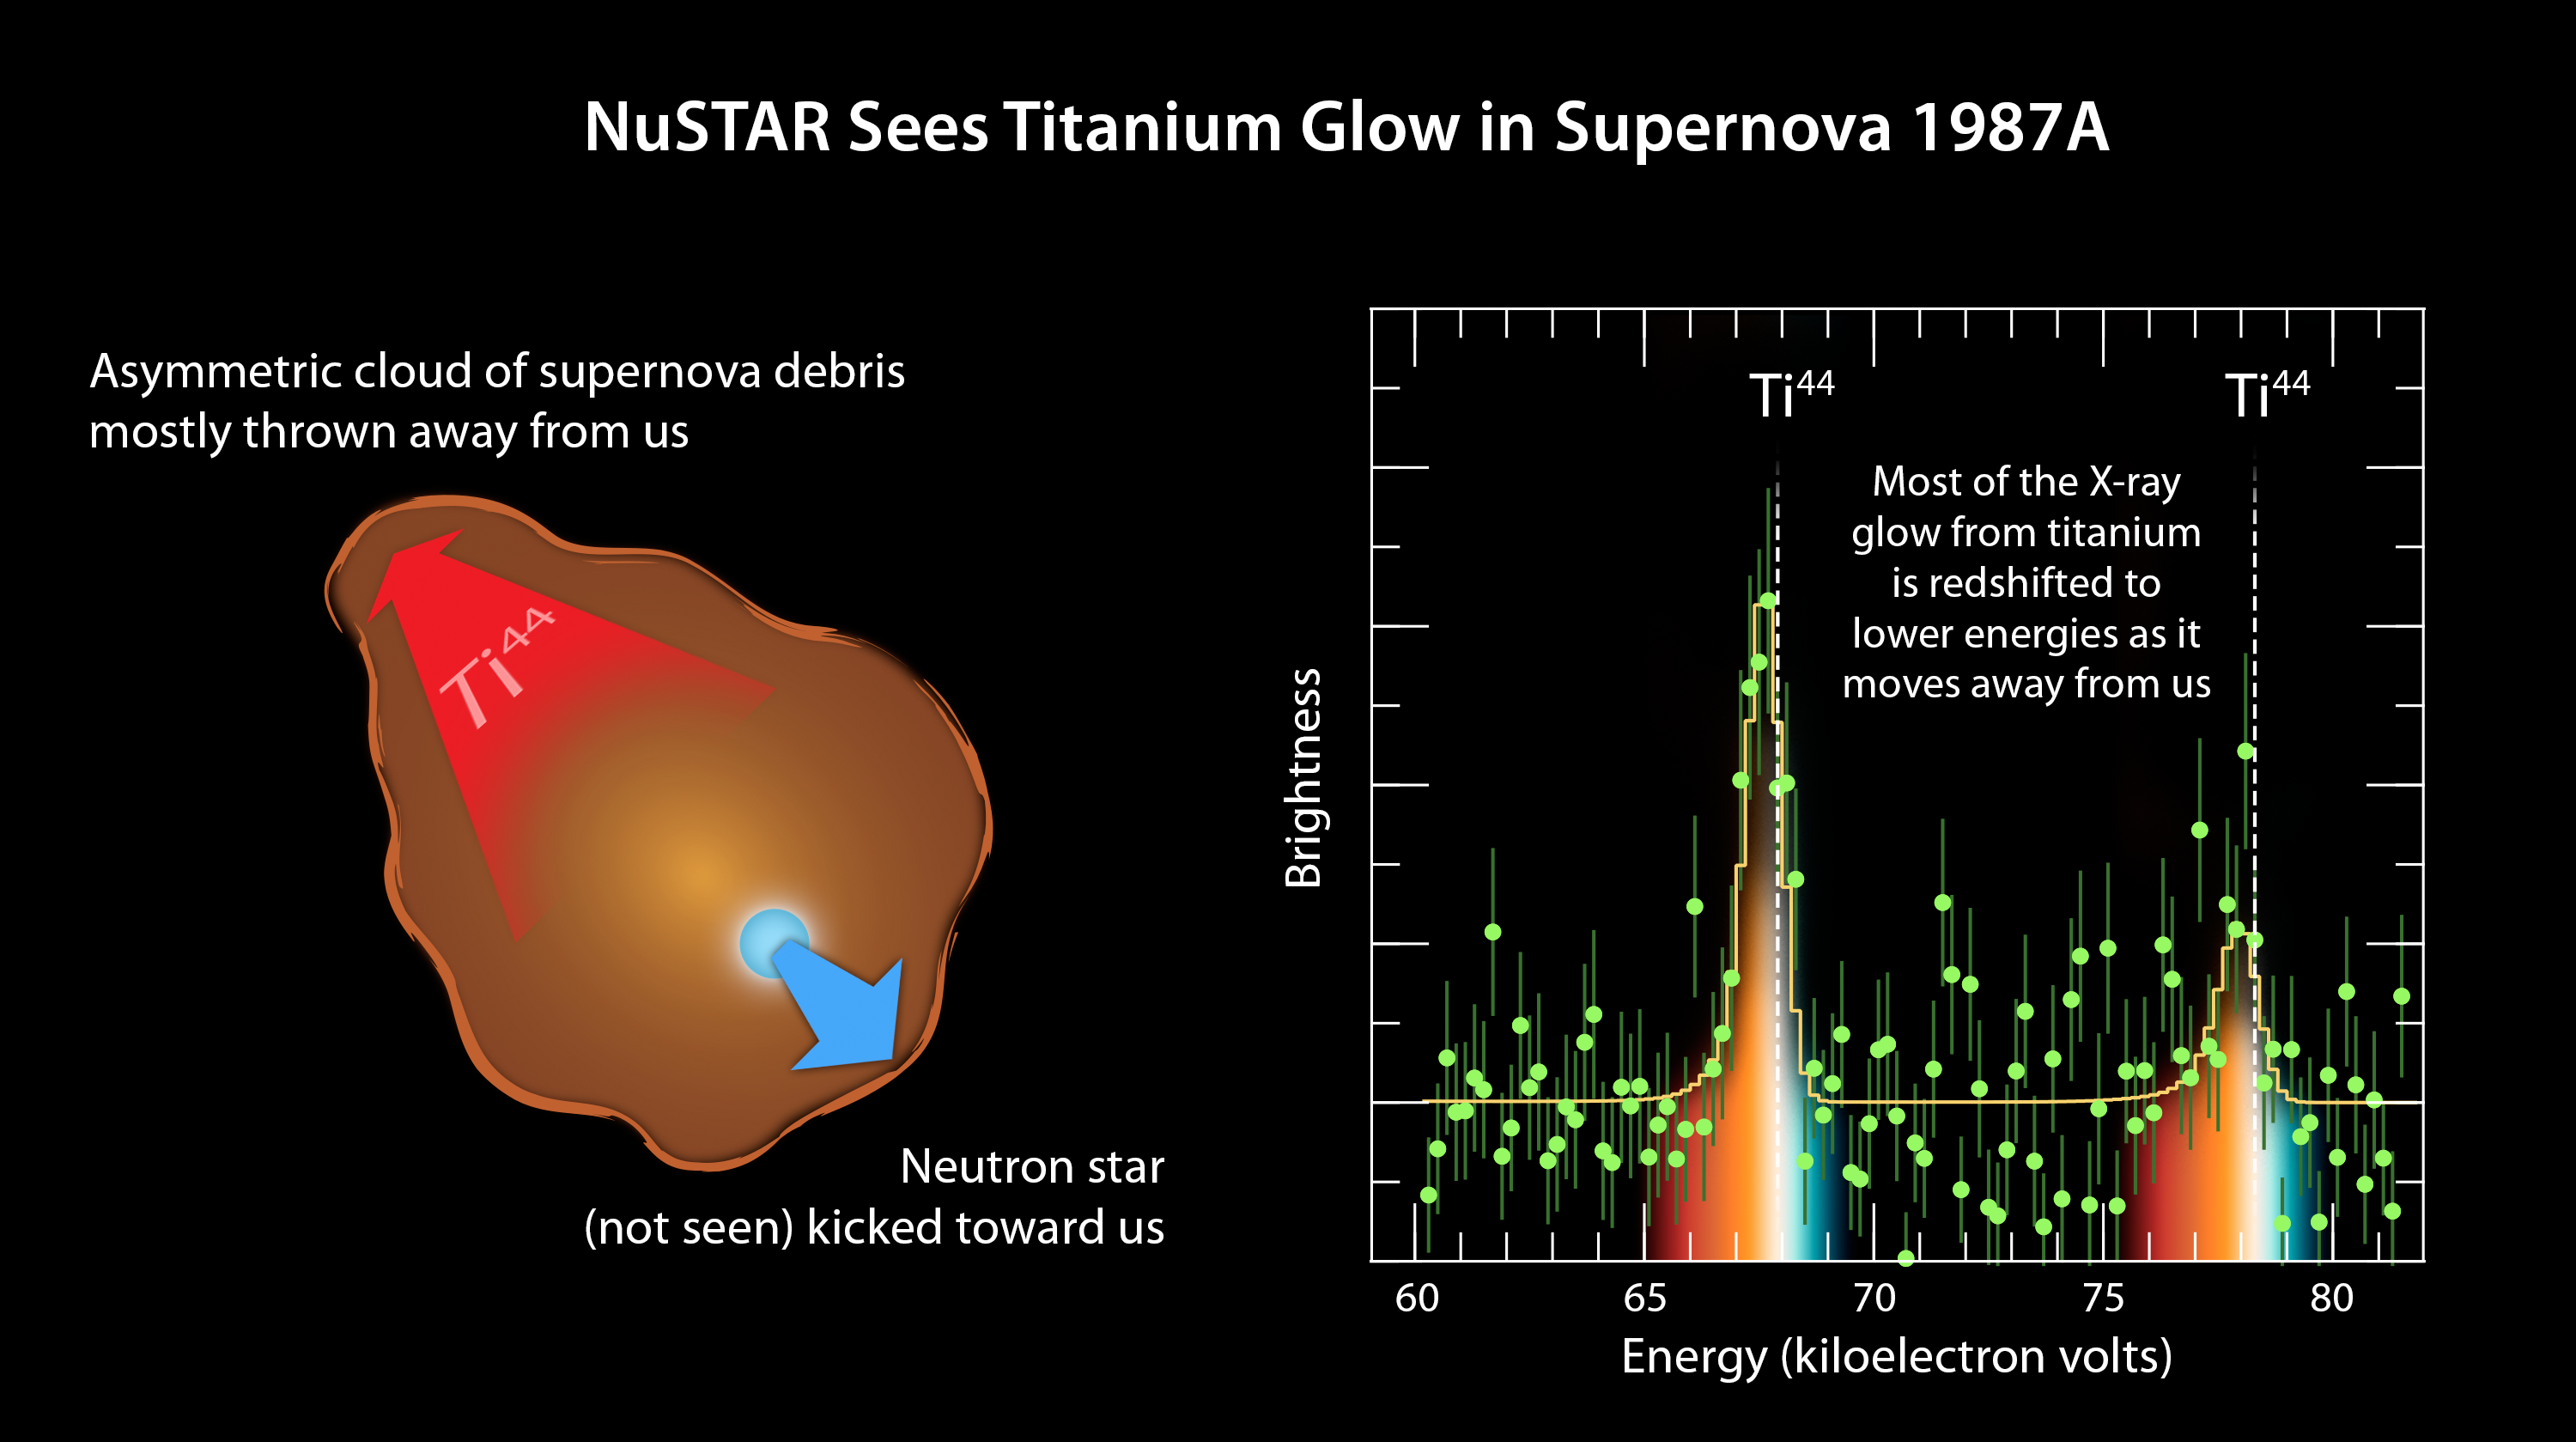

Tracing Titanium's Escape

The plot of data from NASA's Nuclear Spectroscopic Telescope Array, or NuSTAR (right), amounts to a "smoking gun" of evidence in the mystery of how massive stars explode. The observations indicate that supernovae belonging to a class called Type II or core-collapse blast apart in a lopsided fashion, with the core of the star hurtling in one direction, and the ejected material mostly expanding the other way (see diagram at left).

NuSTAR made the most precise measurements yet of a radioactive element, called titanium-44, in the supernova remnant called 1987A. NuSTAR sees high-energy X-rays, as shown here in the plot ranging from 60 to more than 80 kiloelectron volts. The spectral signature of titanium-44 is apparent as the two tall peaks. The white line shows where one would expect to see these spectral signatures if the titanium were not moving. The fact that the spectral peaks have shifted to lower energies indicates that the titanium has "redshifted," and is moving way from us. This is similar to what happens to a train's whistle as the train leaves the station. The whistle's sound shifts to lower frequencies.

NuSTAR's detection of redshifted titanium reveals that the bulk of material ejected in the 1987A supernova is flying way from us at a velocity of 1.6 million miles per hour (2.6 million kilometers per hour). Had the explosion been spherical in nature, the titanium would have been seen flying uniformly in all directions. This is proof that this explosion occurred in an asymmetrical fashion.

Credit: NASA/JPL-Caltech/UC Berkeley